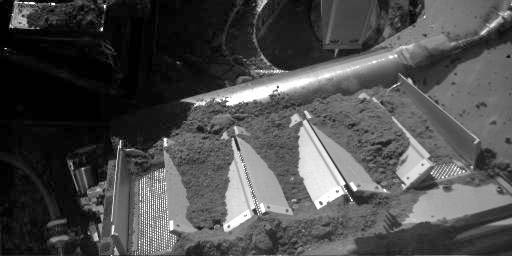

Soil Fills Phoenix Laboratory Cell

This image shows four of the eight cells in the Thermal and Evolved-Gas Analyzer, or TEGA, on NASA’s Phoenix Mars Lander. TEGA’s ovens, located underneath the cells, heat soil samples so the released gases can be analyzed.

Left to right, the cells are numbered 7, 6, 5 and 4. Phoenix’s Robotic Arm delivered soil most recently to cell 6 on the 137th Martian day, or sol, of the mission (Oct. 13, 2008).

Phoenix’s Robotic Arm Camera took this image at 3:03 p.m. local solar time on Sol 138 (Oct. 14, 2008).

Phoenix landed on Mars’ northern plains on May 25, 2008.

The Phoenix Mission is led by the University of Arizona, Tucson, on behalf of NASA. Project management of the mission is by NASA’s Jet Propulsion Laboratory, Pasadena, Calif. Spacecraft development is by Lockheed Martin Space Systems, Denver.

Photojournal Note: As planned, the Phoenix lander, which landed May 25, 2008 23:53 UTC, ended communications in November 2008, about six months after landing, when its solar panels ceased operating in the dark Martian winter.

Credit: NASA/JPL-Caltech/University of Arizona/Max Planck Institute